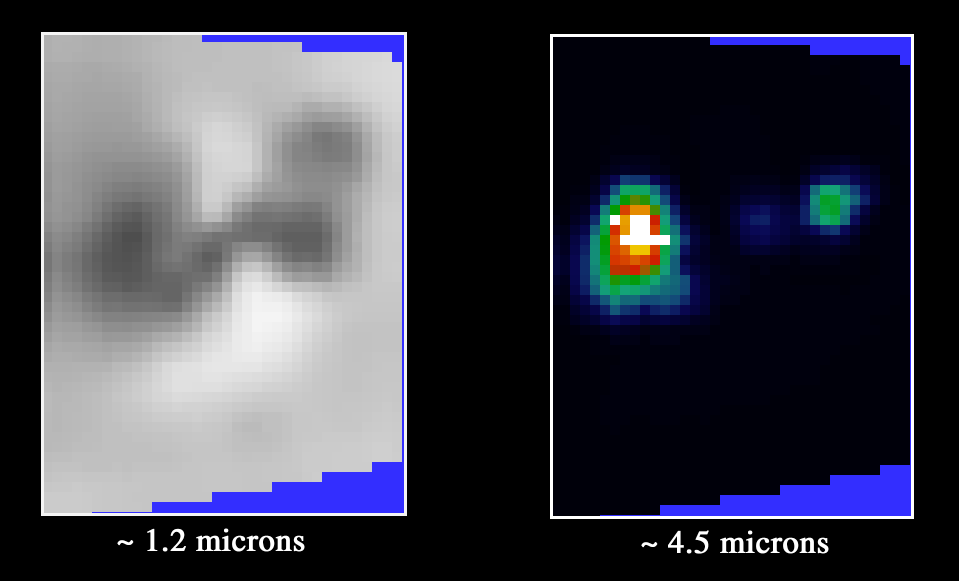

Galileo’s Near-Infrared Mapping Spectrometer Detects Active Lava Flows at Prometheus Volcano, Io

The active volcano Prometheus on Jupiter’s moon Io was imaged by the near-infrared mapping spectrometer instrument onboard NASA’s Galileo spacecraft during the close flyby of Io on October 10, 1999. The images were taken at a distance of about 15,000 kilometers (9,400 miles).

The spectrometer can detect active volcanoes on Io by measuring their heat in the near-infrared wavelengths (just beyond the red end of human vision). It can also obtain information on the composition of materials on Io¹s surface using the same wavelengths.

The image on the left, taken at an infrared wavelength, shows the different compositions of materials on the volcano. The dark material is thought to be silicate lava, and the white material is sulfur dioxide frost. Sulfur dioxide erupts out of this volcano as a plume and condenses into snow by the time it reaches the ground, forming a distinctive white ring around the volcano.

The image on the right was taken at a longer infrared wavelength that shows heat coming out of the volcano. The hottest areas appear white and the coolest appear black. From this image, it is clear that there are two major “hot spots” (high-temperature areas) on this volcano. The hottest area (white spot on the left) corresponds to a location where images taken by Galileo’s camera show a complex lava flow field. The cooler “hot spot” (green spot on the right) is located near where camera images show a newly-discovered volcanic caldera. The high temperatures at both hot spots are probably due to active lava flowing on the surface.

Previous observations of the Prometheus region by the spectrometer, taken when the spacecraft was at much greater distances from Io, showed Prometheus to be a persistently active volcano. Temperatures calculated from spectrometer data areas high as about 800 degrees Celsius or 1,500 Fahrenheit), similar to those of cooling lava flows in Hawaii.

The Jet Propulsion Laboratory, Pasadena, CA manages the Galileo mission for NASA’s Office of Space Science, Washington, DC.

Credit: NASA/JPL